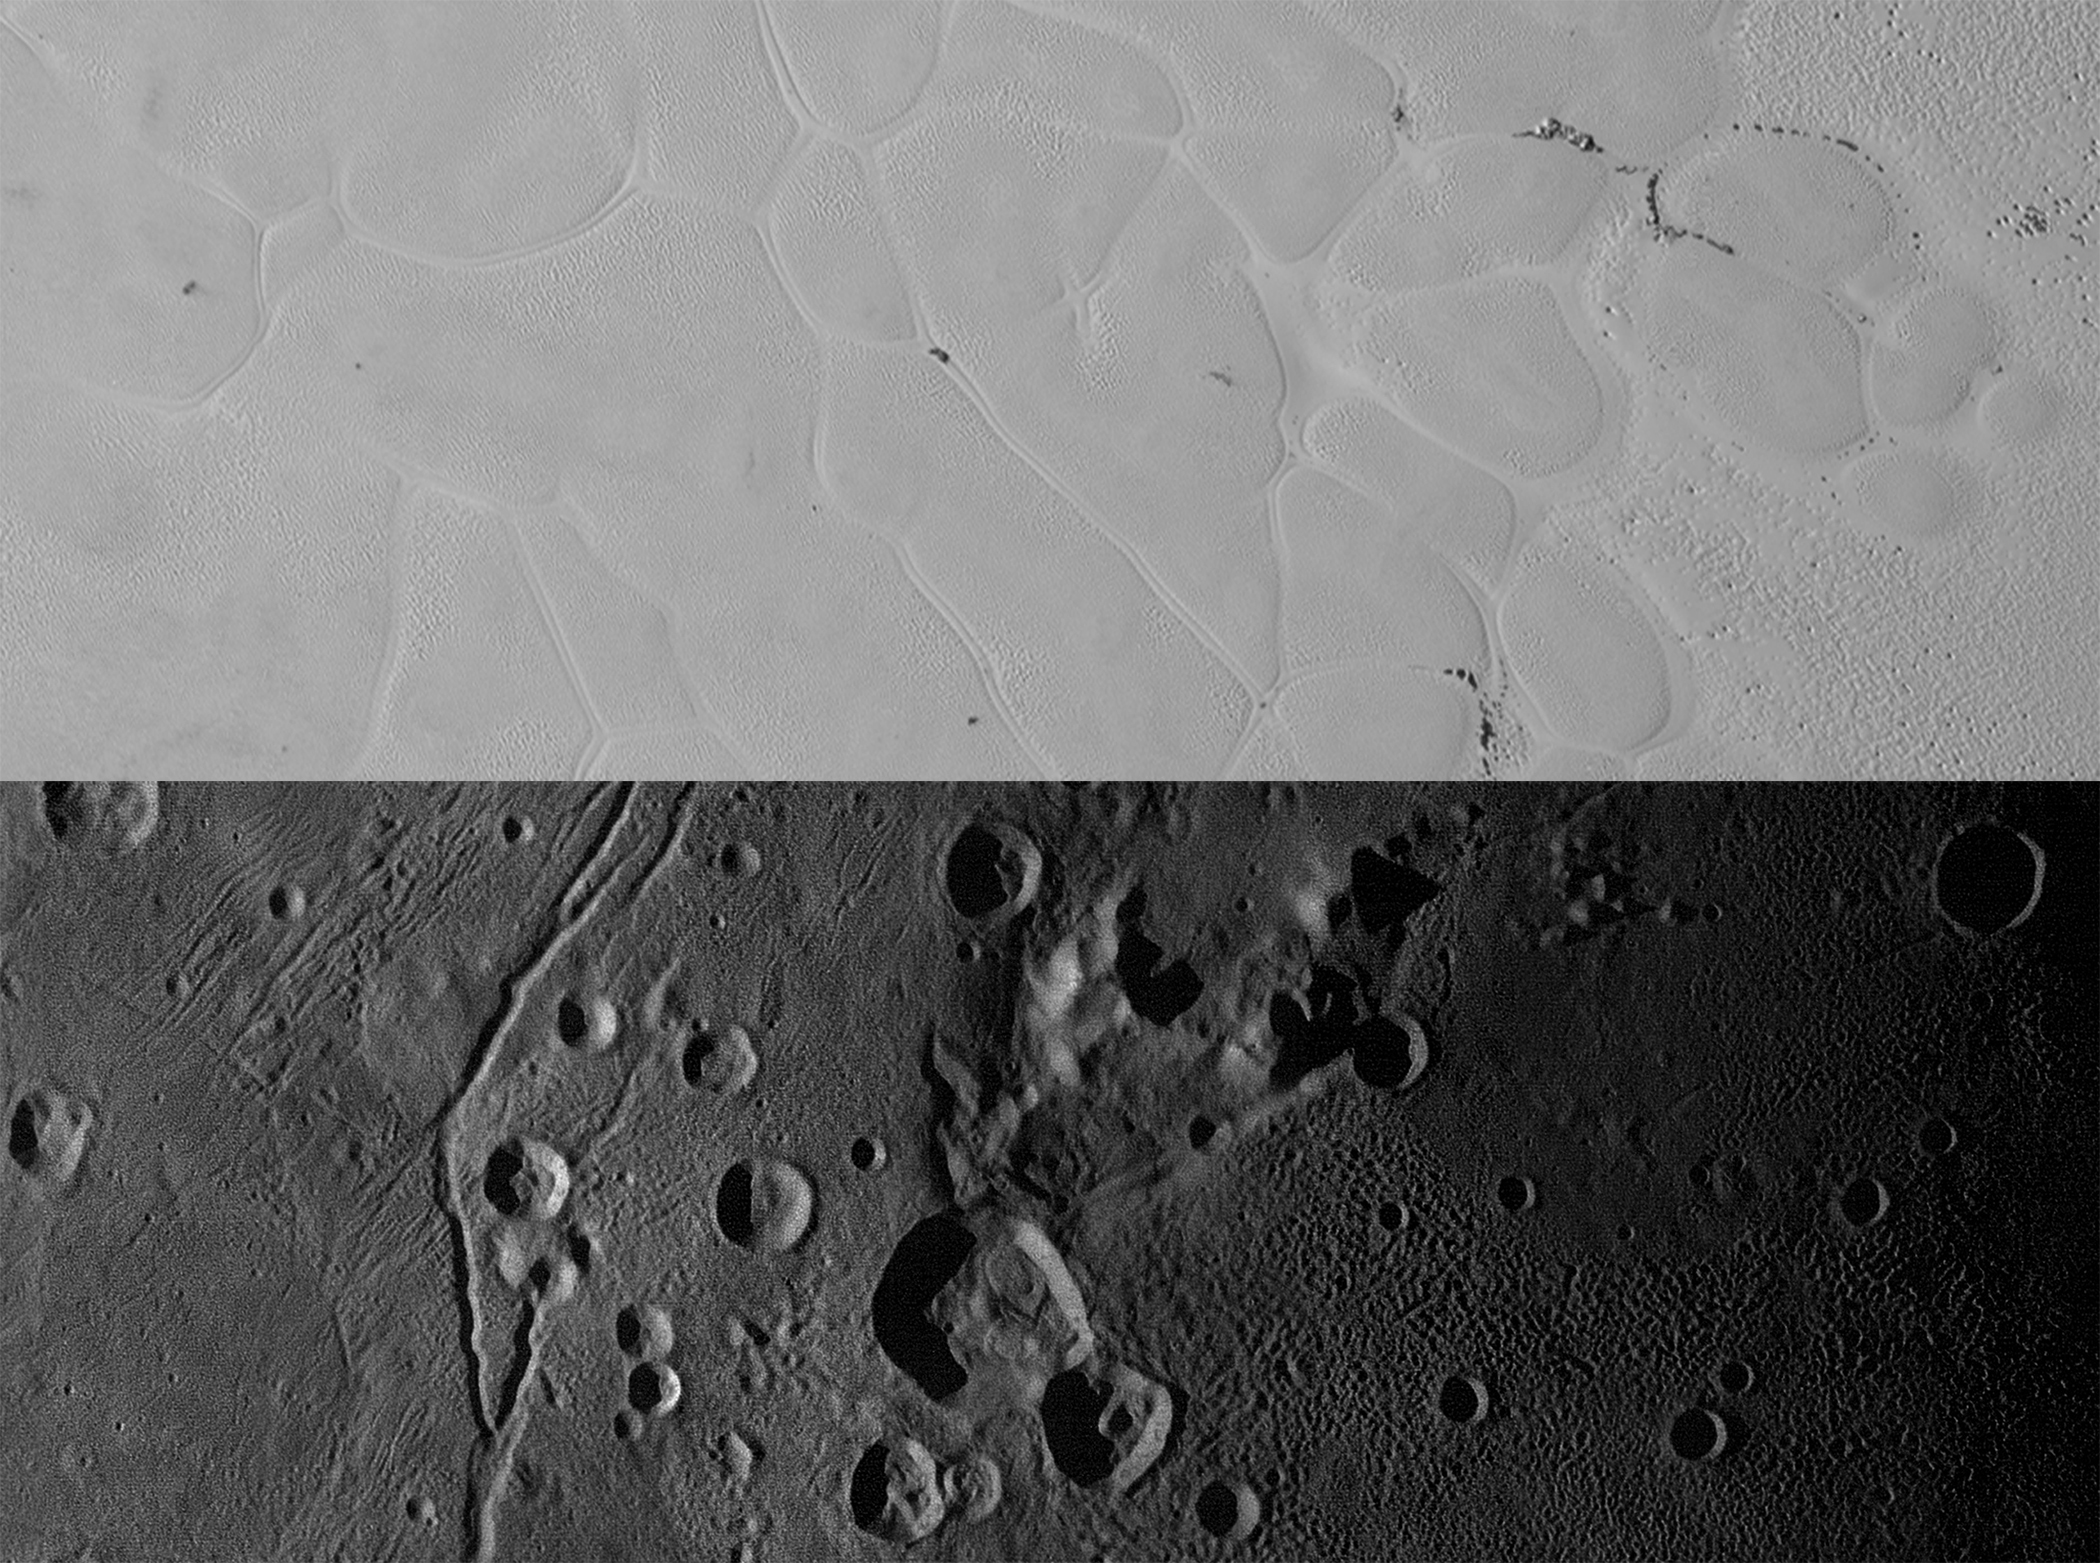

Mountains, Craters and Plains

New Horizons views of the informally named Sputnik Planum on Pluto (top) and the informally named Vulcan Planum on Charon (bottom). Both scale bars measure 20 miles (32 kilometers) long; illumination is from the left in both instances. The Sputnik Planum view is centered at 11°N, 180°E, and covers the bright, icy, geologically cellular plains. Here, the cells are defined by a network of interconnected troughs that crisscross these nitrogen-ice plains. At right, in the upper image, the cellular plains yield to pitted plains of southern Sputnik Planum. This observation was obtained by the Ralph/Multispectral Visible Imaging Camera (MVIC) at a resolution of 1,050 feet (320 meters) per pixel. The Vulcan Planum view in the bottom panel is centered at 4°S, 4°E, and includes the “moated mountain” Clarke Mons just above the center of the image. As well as featuring impact craters and sinuous troughs, the water ice-rich plains display a range of surface textures, from smooth and grooved at left, to pitted and hummocky at right. This observation was obtained by the Long Range Reconnaissance Imager (LORRI) at a resolution of 525 feet (160 meters) per pixel.

The Johns Hopkins University Applied Physics Laboratory in Laurel, Maryland, designed, built, and operates the New Horizons spacecraft, and manages the mission for NASA’s Science Mission Directorate. The Southwest Research Institute, based in San Antonio, leads the science team, payload operations and encounter science planning. New Horizons is part of the New Frontiers Program managed by NASA’s Marshall Space Flight Center in Huntsville, Alabama.

Credit: NASA/Johns Hopkins University Applied Physics Laboratory/Southwest Research Institute